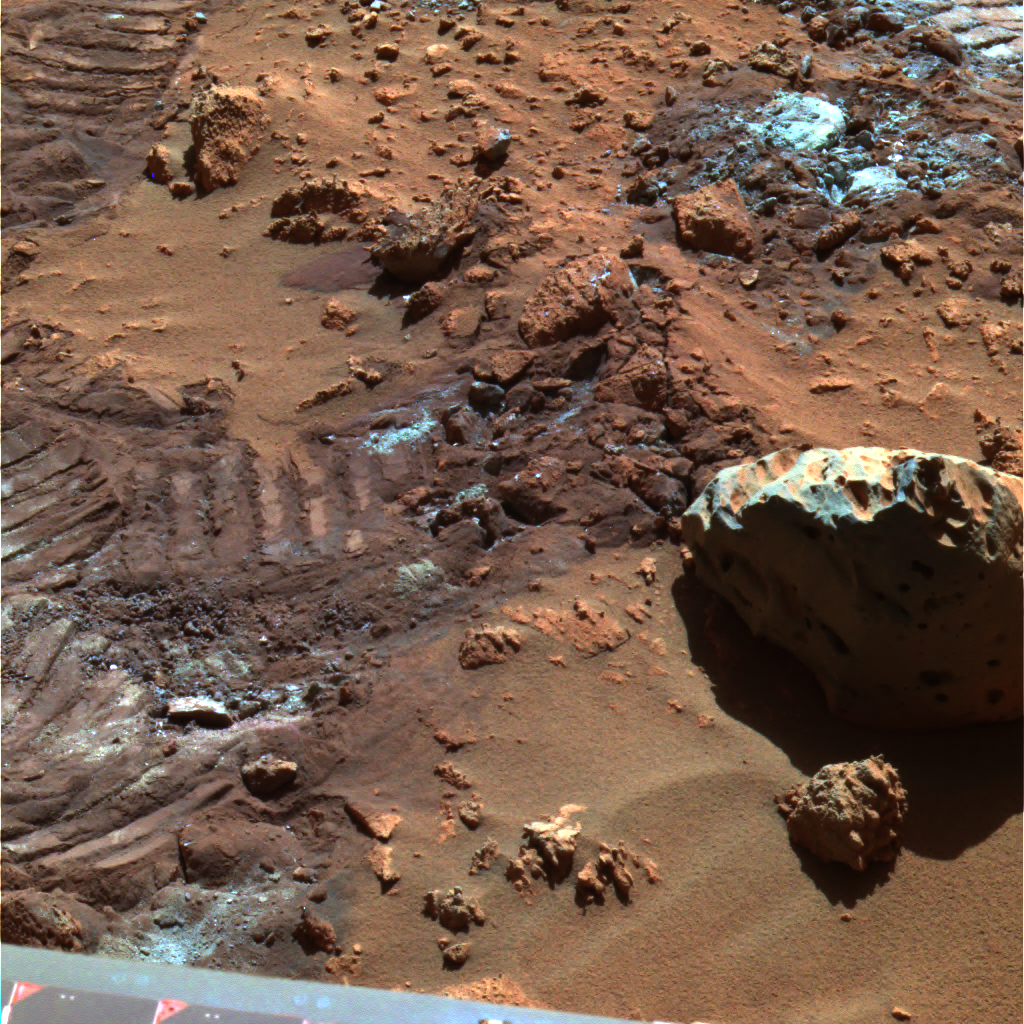

‘Hank’s Hollow’ Sparkles

This false-color composite panoramic camera image highlights mysterious and sparkly dust-like material that is created when the soil in this region is disturbed. NASA’s Mars Exploration Rover Spirit took this image on sol 165 (June 20, 2004) in “Hank’s Hollow,” using filters L2, L5 and L7.

Credit: NASA/JPL/Cornell